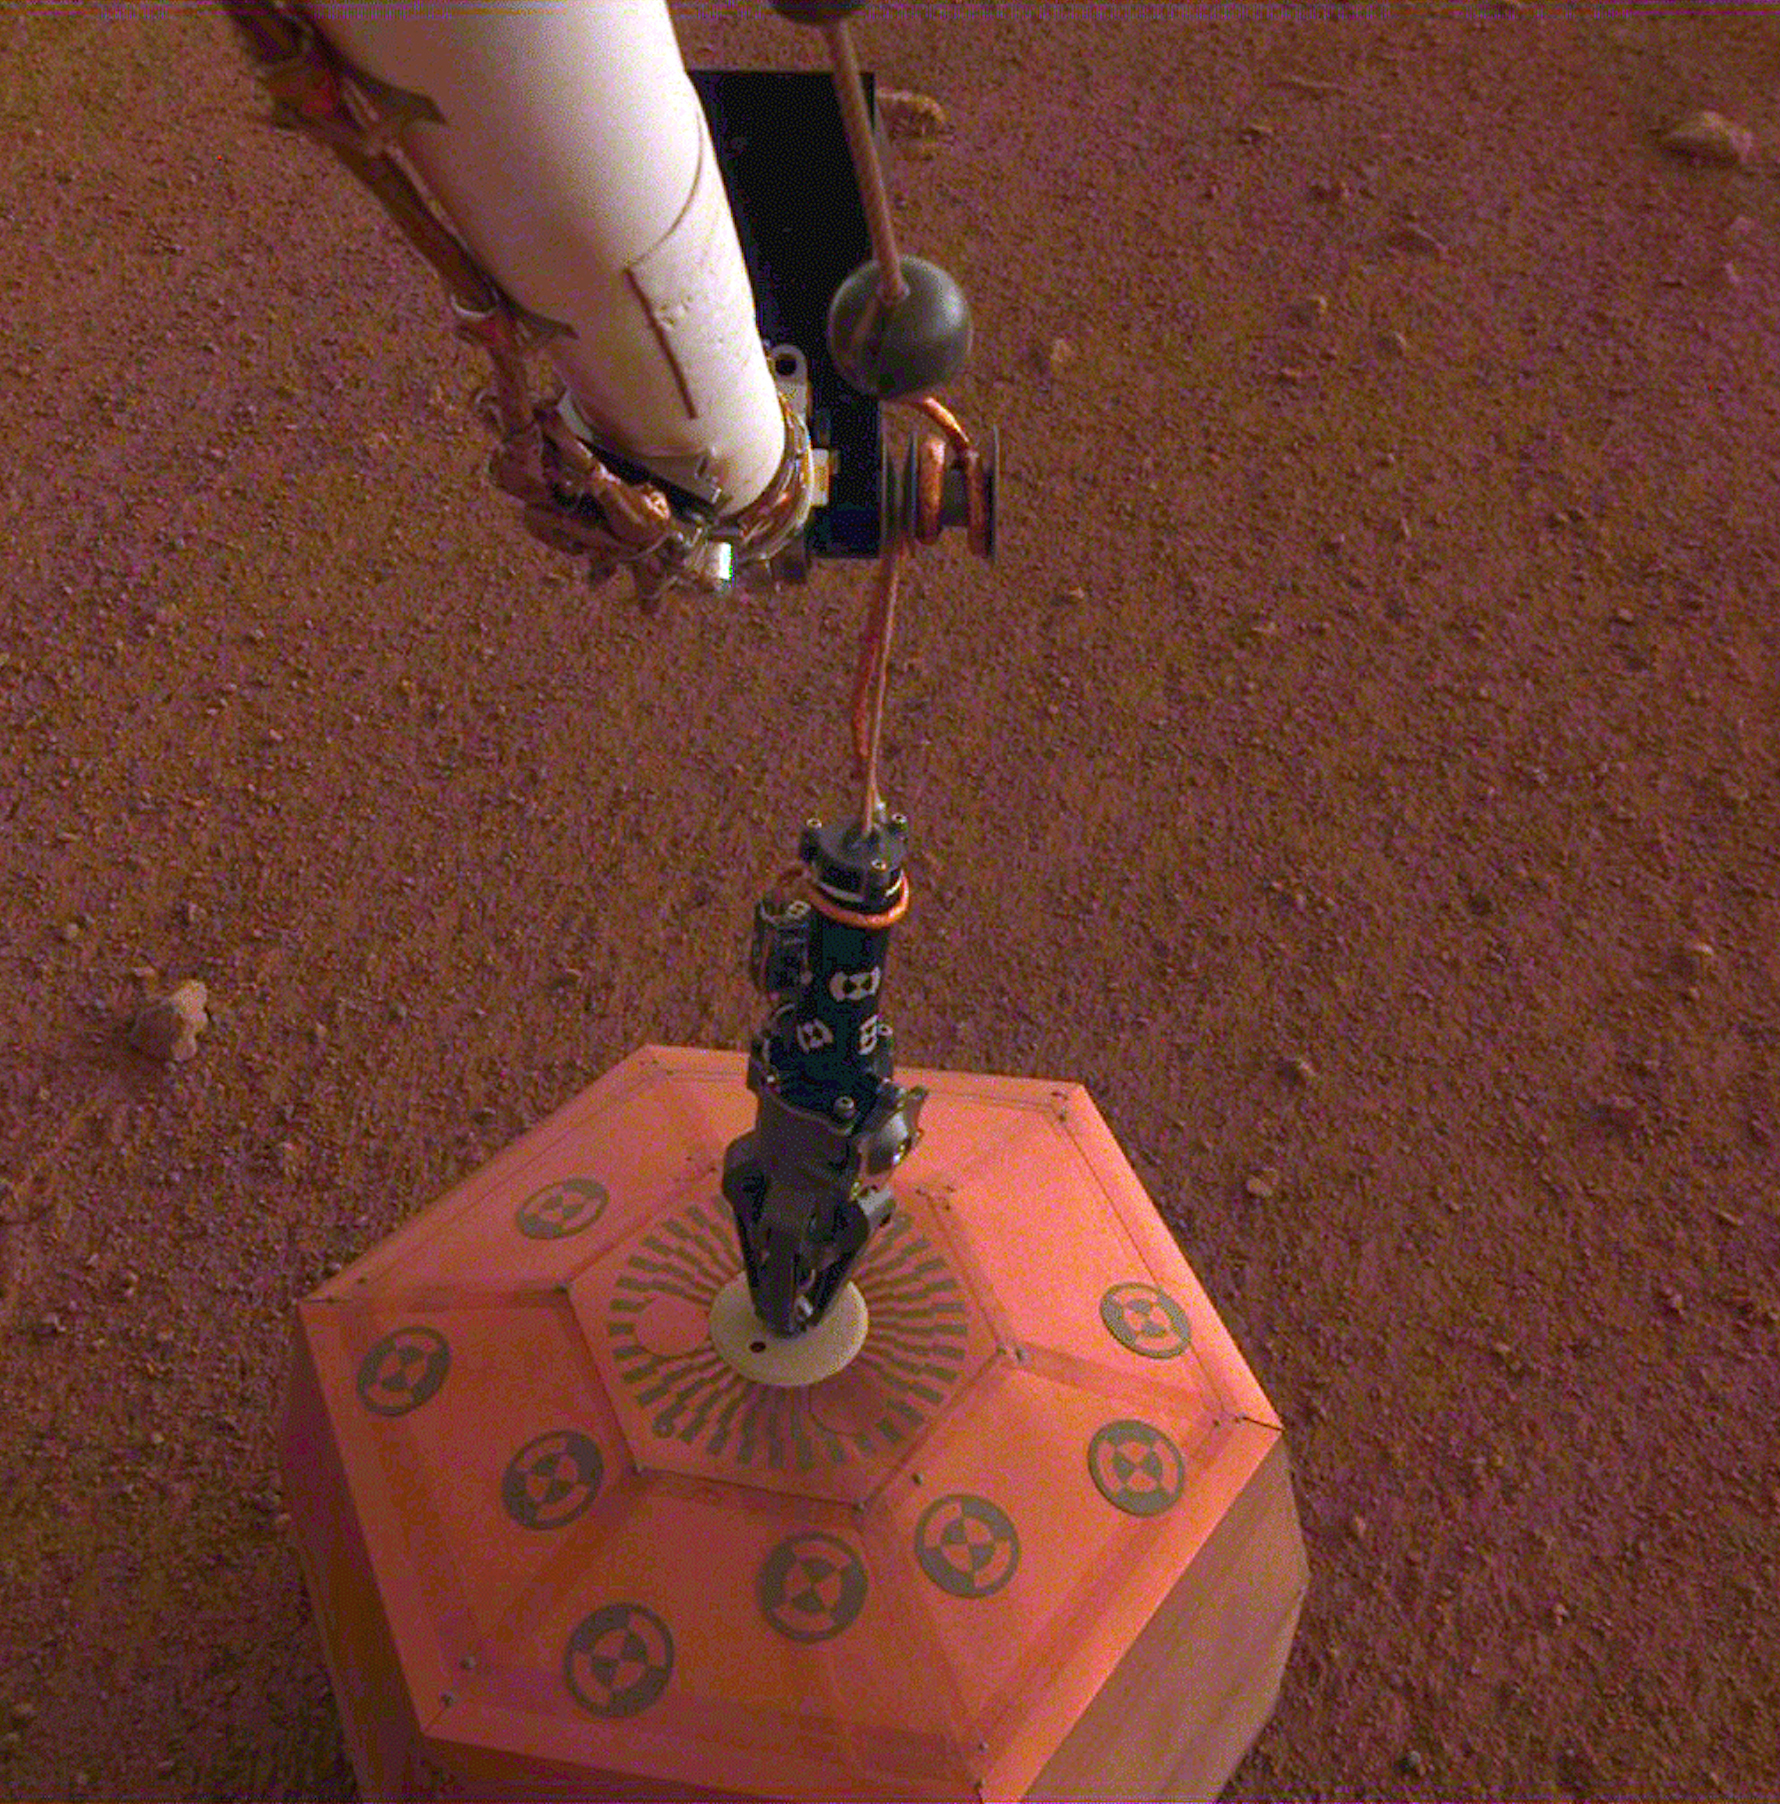

Putting SEIS on the Ground

This set of images shows NASA’s InSight lander deploying its first instrument onto the surface of Mars, completing a major mission milestone. InSight’s robotic arm is white, with a black, handlike grapple at the end. The grapple is holding onto the copper-colored seismometer.

The color-calibrated image was taken on Dec. 19, 2018, around dusk on Mars, with InSight’s Instrument Deployment Camera (IDC), which is on the lander’s robotic arm.

JPL manages InSight for NASA’s Science Mission Directorate. InSight is part of NASA’s Discovery Program, managed by the agency’s Marshall Space Flight Center in Huntsville, Alabama. Lockheed Martin Space in Denver built the InSight spacecraft, including its cruise stage and lander, and supports spacecraft operations for the mission.

A number of European partners, including France’s Centre National d’Études Spatiales (CNES) and the German Aerospace Center (DLR), are supporting the InSight mission. CNES and the Institut de Physique du Globe de Paris (IPGP) provided the Seismic Experiment for Interior Structure (SEIS) instrument, with significant contributions from the Max Planck Institute for Solar System Research (MPS) in Germany, the Swiss Institute of Technology (ETH) in Switzerland, Imperial College and Oxford University in the United Kingdom, and JPL. DLR provided the Heat Flow and Physical Properties Package (HP3) instrument, with significant contributions from the Space Research Center (CBK) of the Polish Academy of Sciences and Astronika in Poland. Spain’s Centro de Astrobiología (CAB) supplied the wind sensors.

Credit: NASA/JPL-Caltech